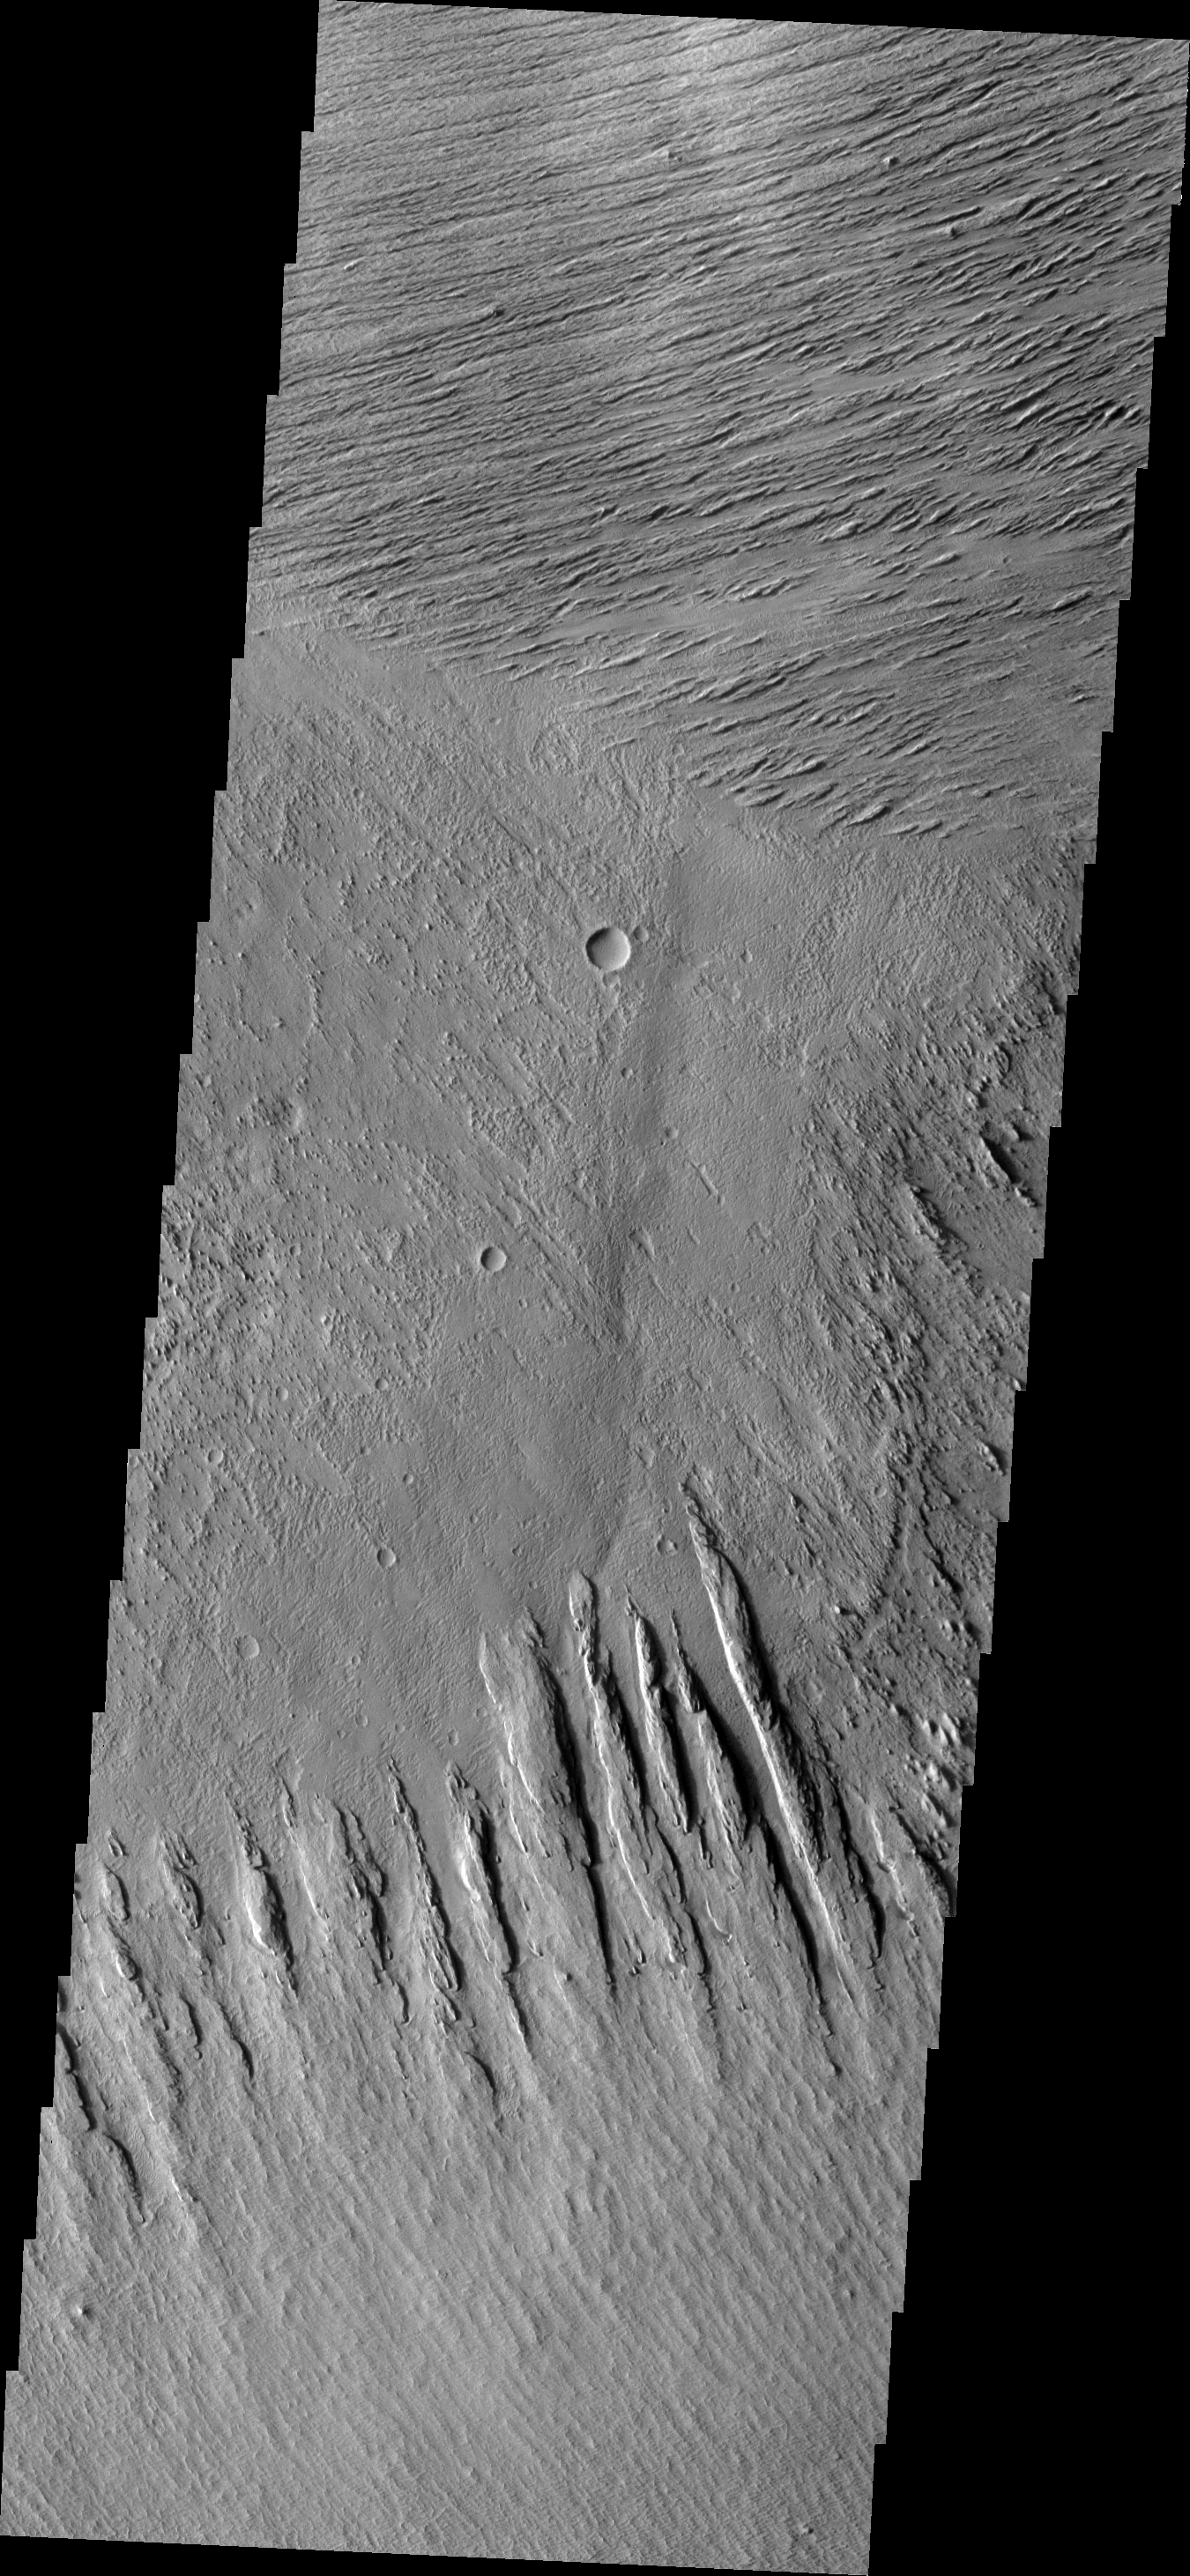

Yardangs

The linear features in this VIS image are called yardangs. Yardangs are formed when winds erode poorly cemented materials, like those that form Zephyria Planum.

Image information: VIS instrument. Latitude 1.1N, Longitude 150.9E. 18 meter/pixel resolution.

Please see the THEMIS Data Citation Note for details on crediting THEMIS images.

Note: this THEMIS visual image has not been radiometrically nor geometrically calibrated for this preliminary release. An empirical correction has been performed to remove instrumental effects. A linear shift has been applied in the cross-track and down-track direction to approximate spacecraft and planetary motion. Fully calibrated and geometrically projected images will be released through the Planetary Data System in accordance with Project policies at a later time.

NASA’s Jet Propulsion Laboratory manages the 2001 Mars Odyssey mission for NASA’s Office of Space Science, Washington, D.C. The Thermal Emission Imaging System (THEMIS) was developed by Arizona State University, Tempe, in collaboration with Raytheon Santa Barbara Remote Sensing. The THEMIS investigation is led by Dr. Philip Christensen at Arizona State University. Lockheed Martin Astronautics, Denver, is the prime contractor for the Odyssey project, and developed and built the orbiter. Mission operations are conducted jointly from Lockheed Martin and from JPL, a division of the California Institute of Technology in Pasadena.

Credit: NASA/JPL/ASU